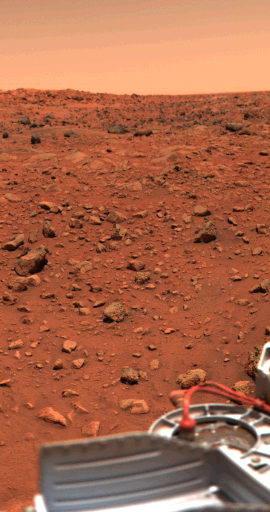

Vivid Colors of the Viking Lander 1 Scene

Viking 1 obtained this color picture of the Martian surface and sky on July 24. Camera Number 1 facing southeast, captured part of the spacecraft’s gray structure in the foreground. A bright orange cable leads to one of the descent rocket engines. Orange-red surface materials cover most of the surface, apparently forming a thin veneer over darker bedrock. A zone of large dark boulders is present in the far-field. The sky has a reddish cast, which is probably due to scattering and reflection from reddish sediment suspended in the lower atmosphere. This picture has been radiometrically calibrated, using information on camera performance acquired before launch. Although the colors are very vivid, the fidelity with which the bright orange cable is reproduced suggests that the intense colors of the Martian surface are, in fact, real.

Credit: NASA/JPL